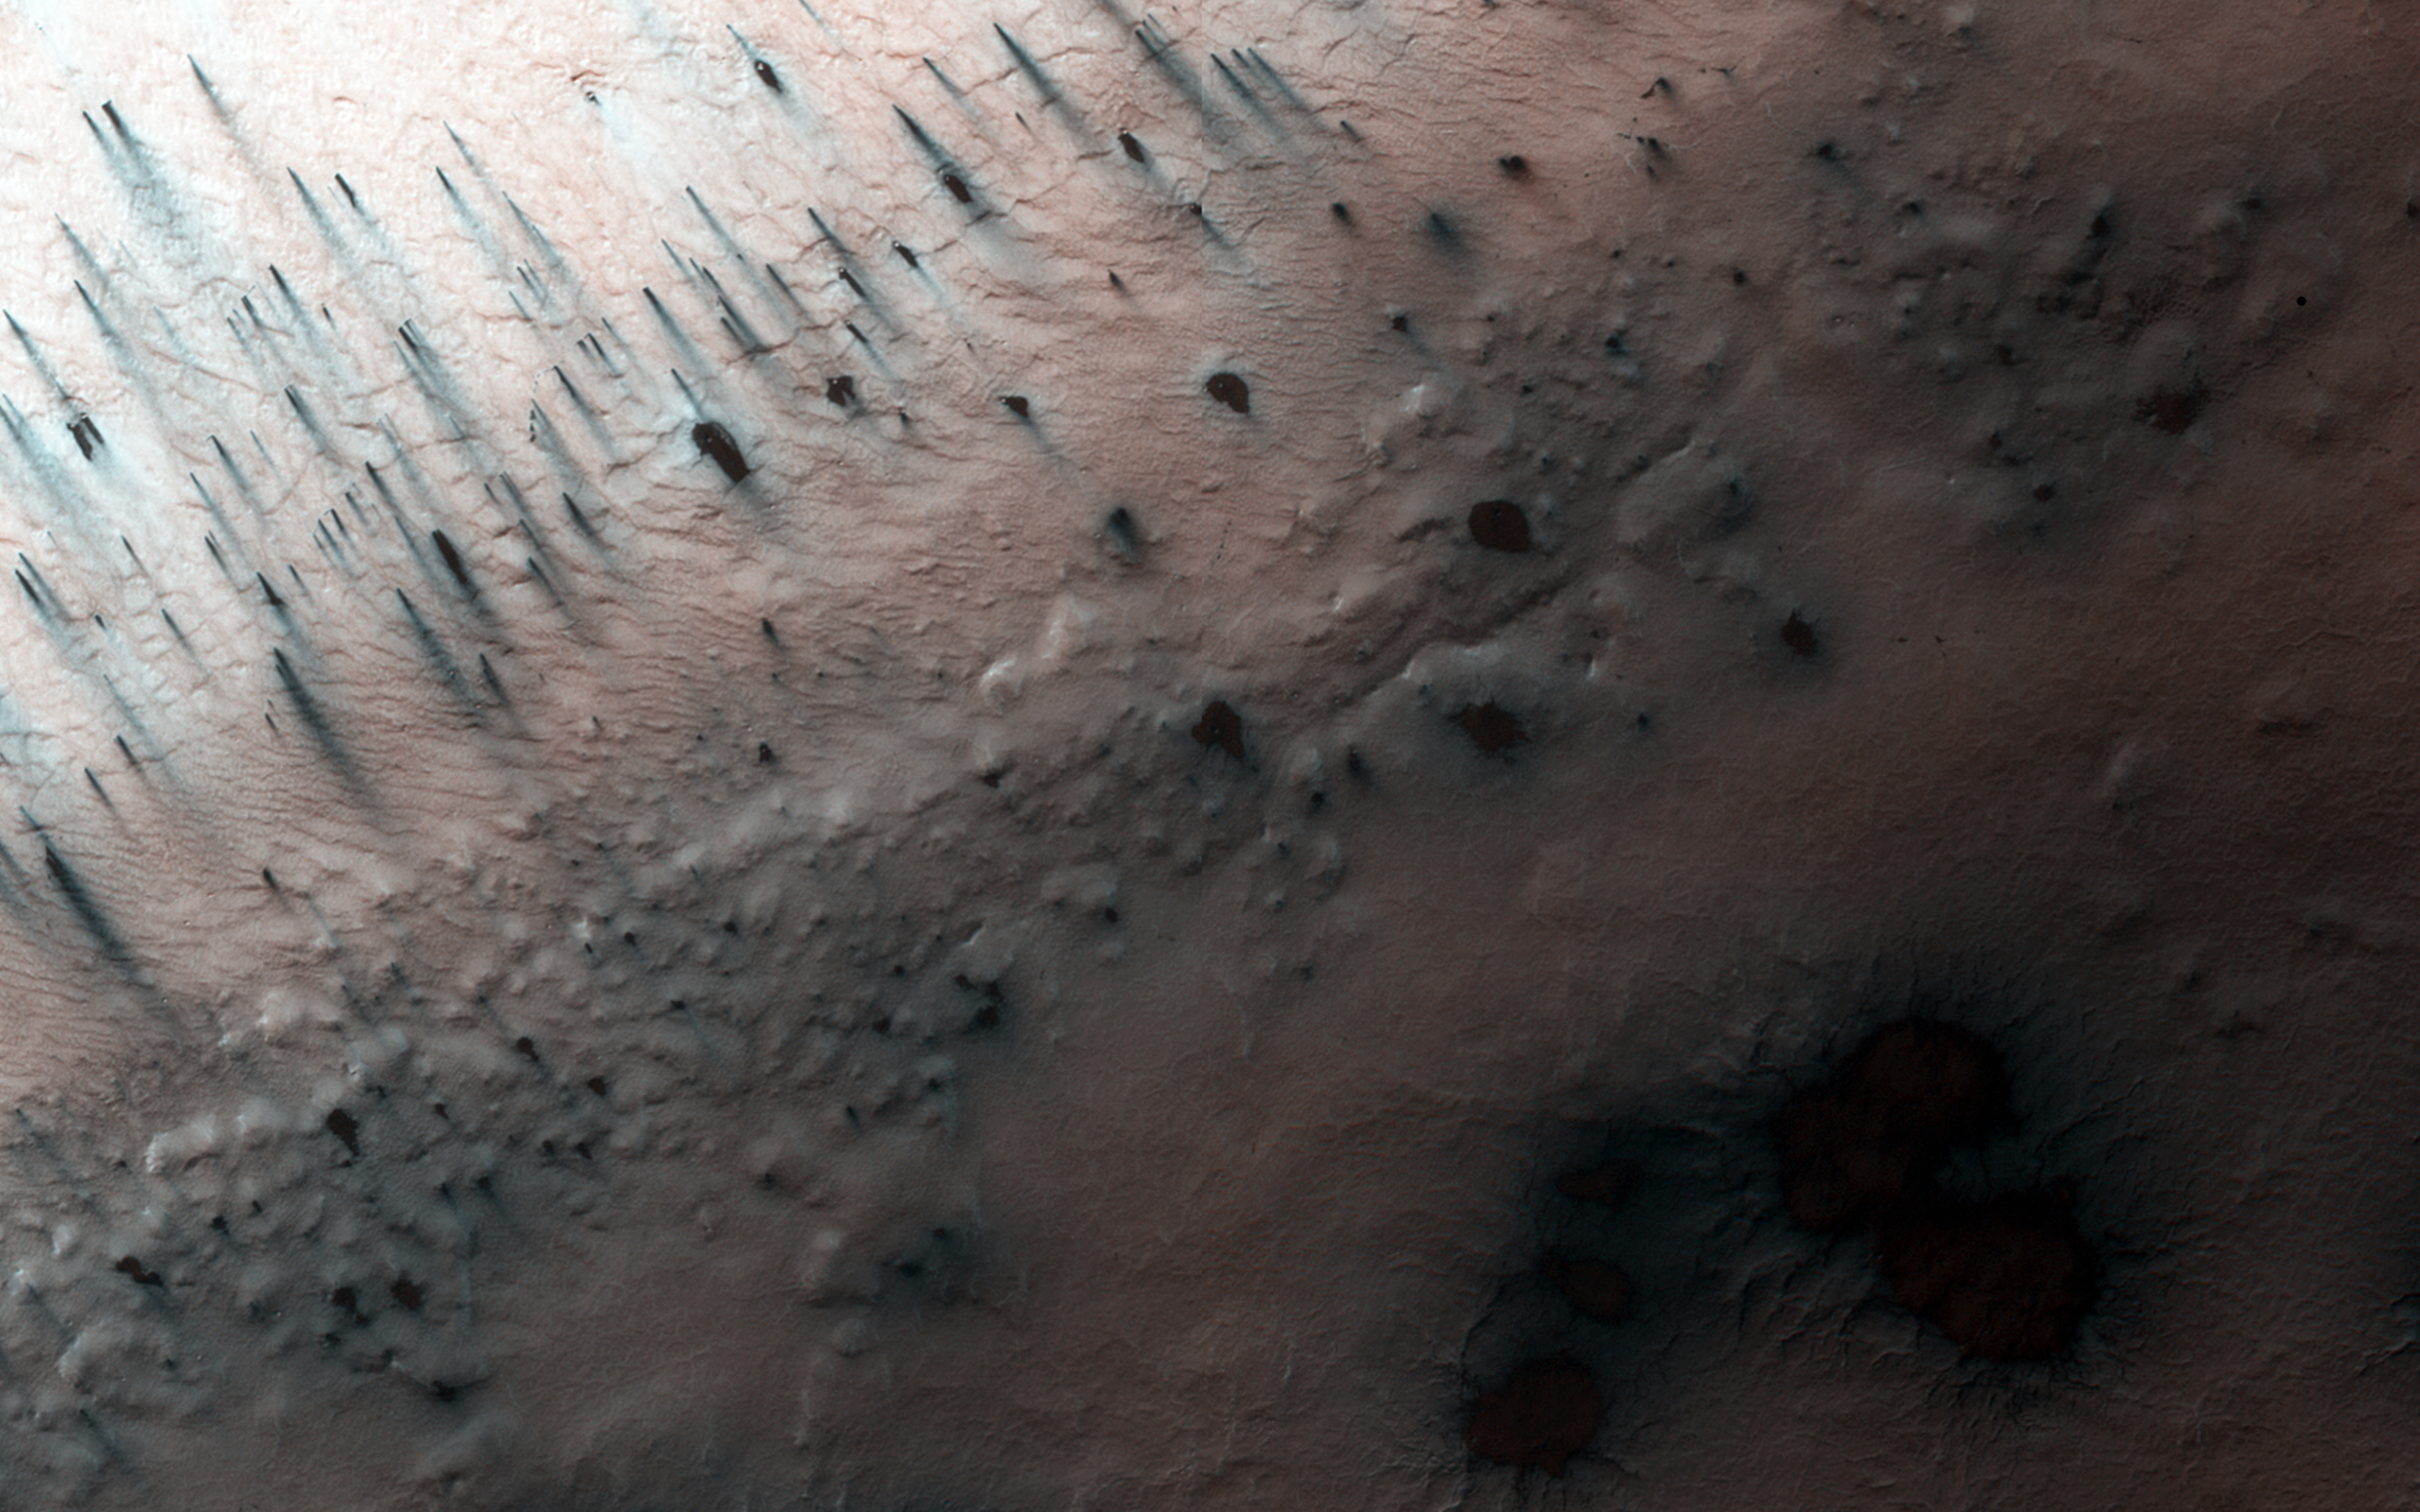

Spring in Inca City V

A significant event has occurred in Inca City. The layer of seasonal ice has started to develop long cracks. This is visible in the orange-colored band adjacent to the araneiforms. Fans of dust are emerging from long linear cracks. The cracks form when large plates of ice have no easily ruptured weak spots to release the pressure from gas building up underneath, so the ice simply cracks.

There are also more fans on the ridge at the top of the image, and more have appeared in between the araneiforms. We do not have any analogous processes occurring naturally on Earth: this is truly Martian.

HiRISE is one of six instruments on NASA’s Mars Reconnaissance Orbiter. The University of Arizona, Tucson, operates HiRISE, which was built by Ball Aerospace & Technologies Corp., Boulder, Colorado. NASA’s Jet Propulsion Laboratory, a division of the California Institute of Technology in Pasadena, manages the Mars Reconnaissance Orbiter Project for NASA’s Science Mission Directorate, Washington.

Credit: NASA/JPL-Caltech/University of Arizona